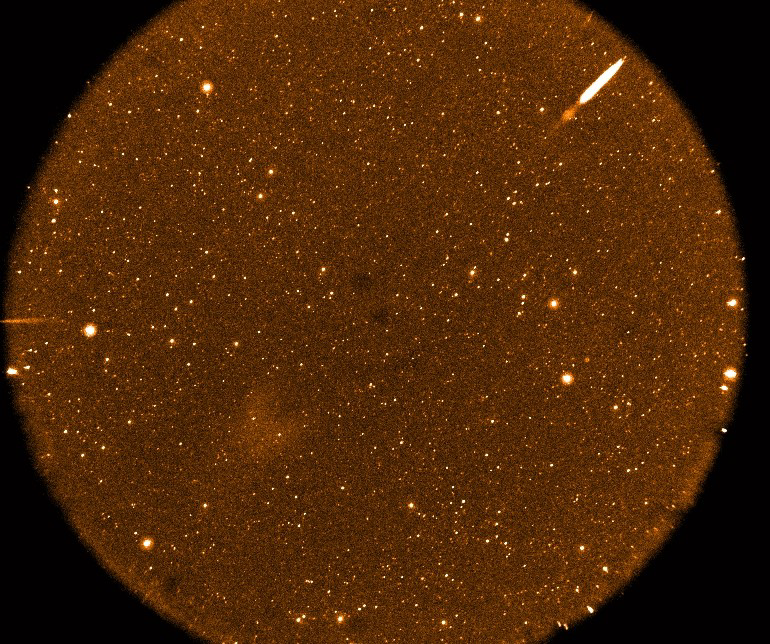

Deep Imaging Survey

This is the first Deep Imaging Survey image taken by NASA’s Galaxy Evolution Explorer. On June 22 and 23, 2003, the spacecraft obtained this near ultraviolet image of the Groth region by adding multiple orbits for a total exposure time of 14,000 seconds. Tens of thousands of objects can be identified in this picture.

The Galaxy Evolution Explorer mission is led by the California Institute of Technology, which is also responsible for the science operations and data analysis. NASA’s Jet Propulsion Laboratory, Pasadena, Calif., a division of Caltech, manages the mission and built the science instrument. The mission was developed under NASA’s Explorers Program, managed by the Goddard Space Flight Center, Greenbelt, Md. The mission’s international partners include South Korea and France.

Credit: NASA/JPL/Caltech